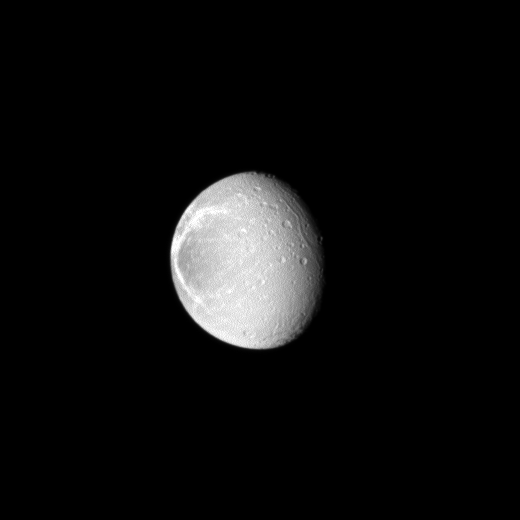

High Contrast Wisps

Sunlight highlights the bright, wispy features on the trailing hemisphere of Saturn’s moon Dione.

These wispy features are a system of braided canyons with bright walls caused by fractures. See PIA06163 and PIA07638 to learn more.

This view looks most directly toward the anti-Saturn side of Dione (1,123 kilometers, or 698 miles across). North on Dione is up. The image was taken in visible light with the Cassini spacecraft wide-angle camera on Jan. 27, 2010. The view was obtained at a distance of approximately 105,000 kilometers (65,000 miles) from Dione and at a Sun-Dione-spacecraft, or phase, angle of 44 degrees. Image scale is 6 kilometers (4 miles) per pixel.

The Cassini-Huygens mission is a cooperative project of NASA, the European Space Agency and the Italian Space Agency. The Jet Propulsion Laboratory, a division of the California Institute of Technology in Pasadena, manages the mission for NASA’s Science Mission Directorate, Washington, D.C. The Cassini orbiter and its two onboard cameras were designed, developed and assembled at JPL. The imaging operations center is based at the Space Science Institute in Boulder, Colo.

Credit: NASA/JPL/Space Science Institute